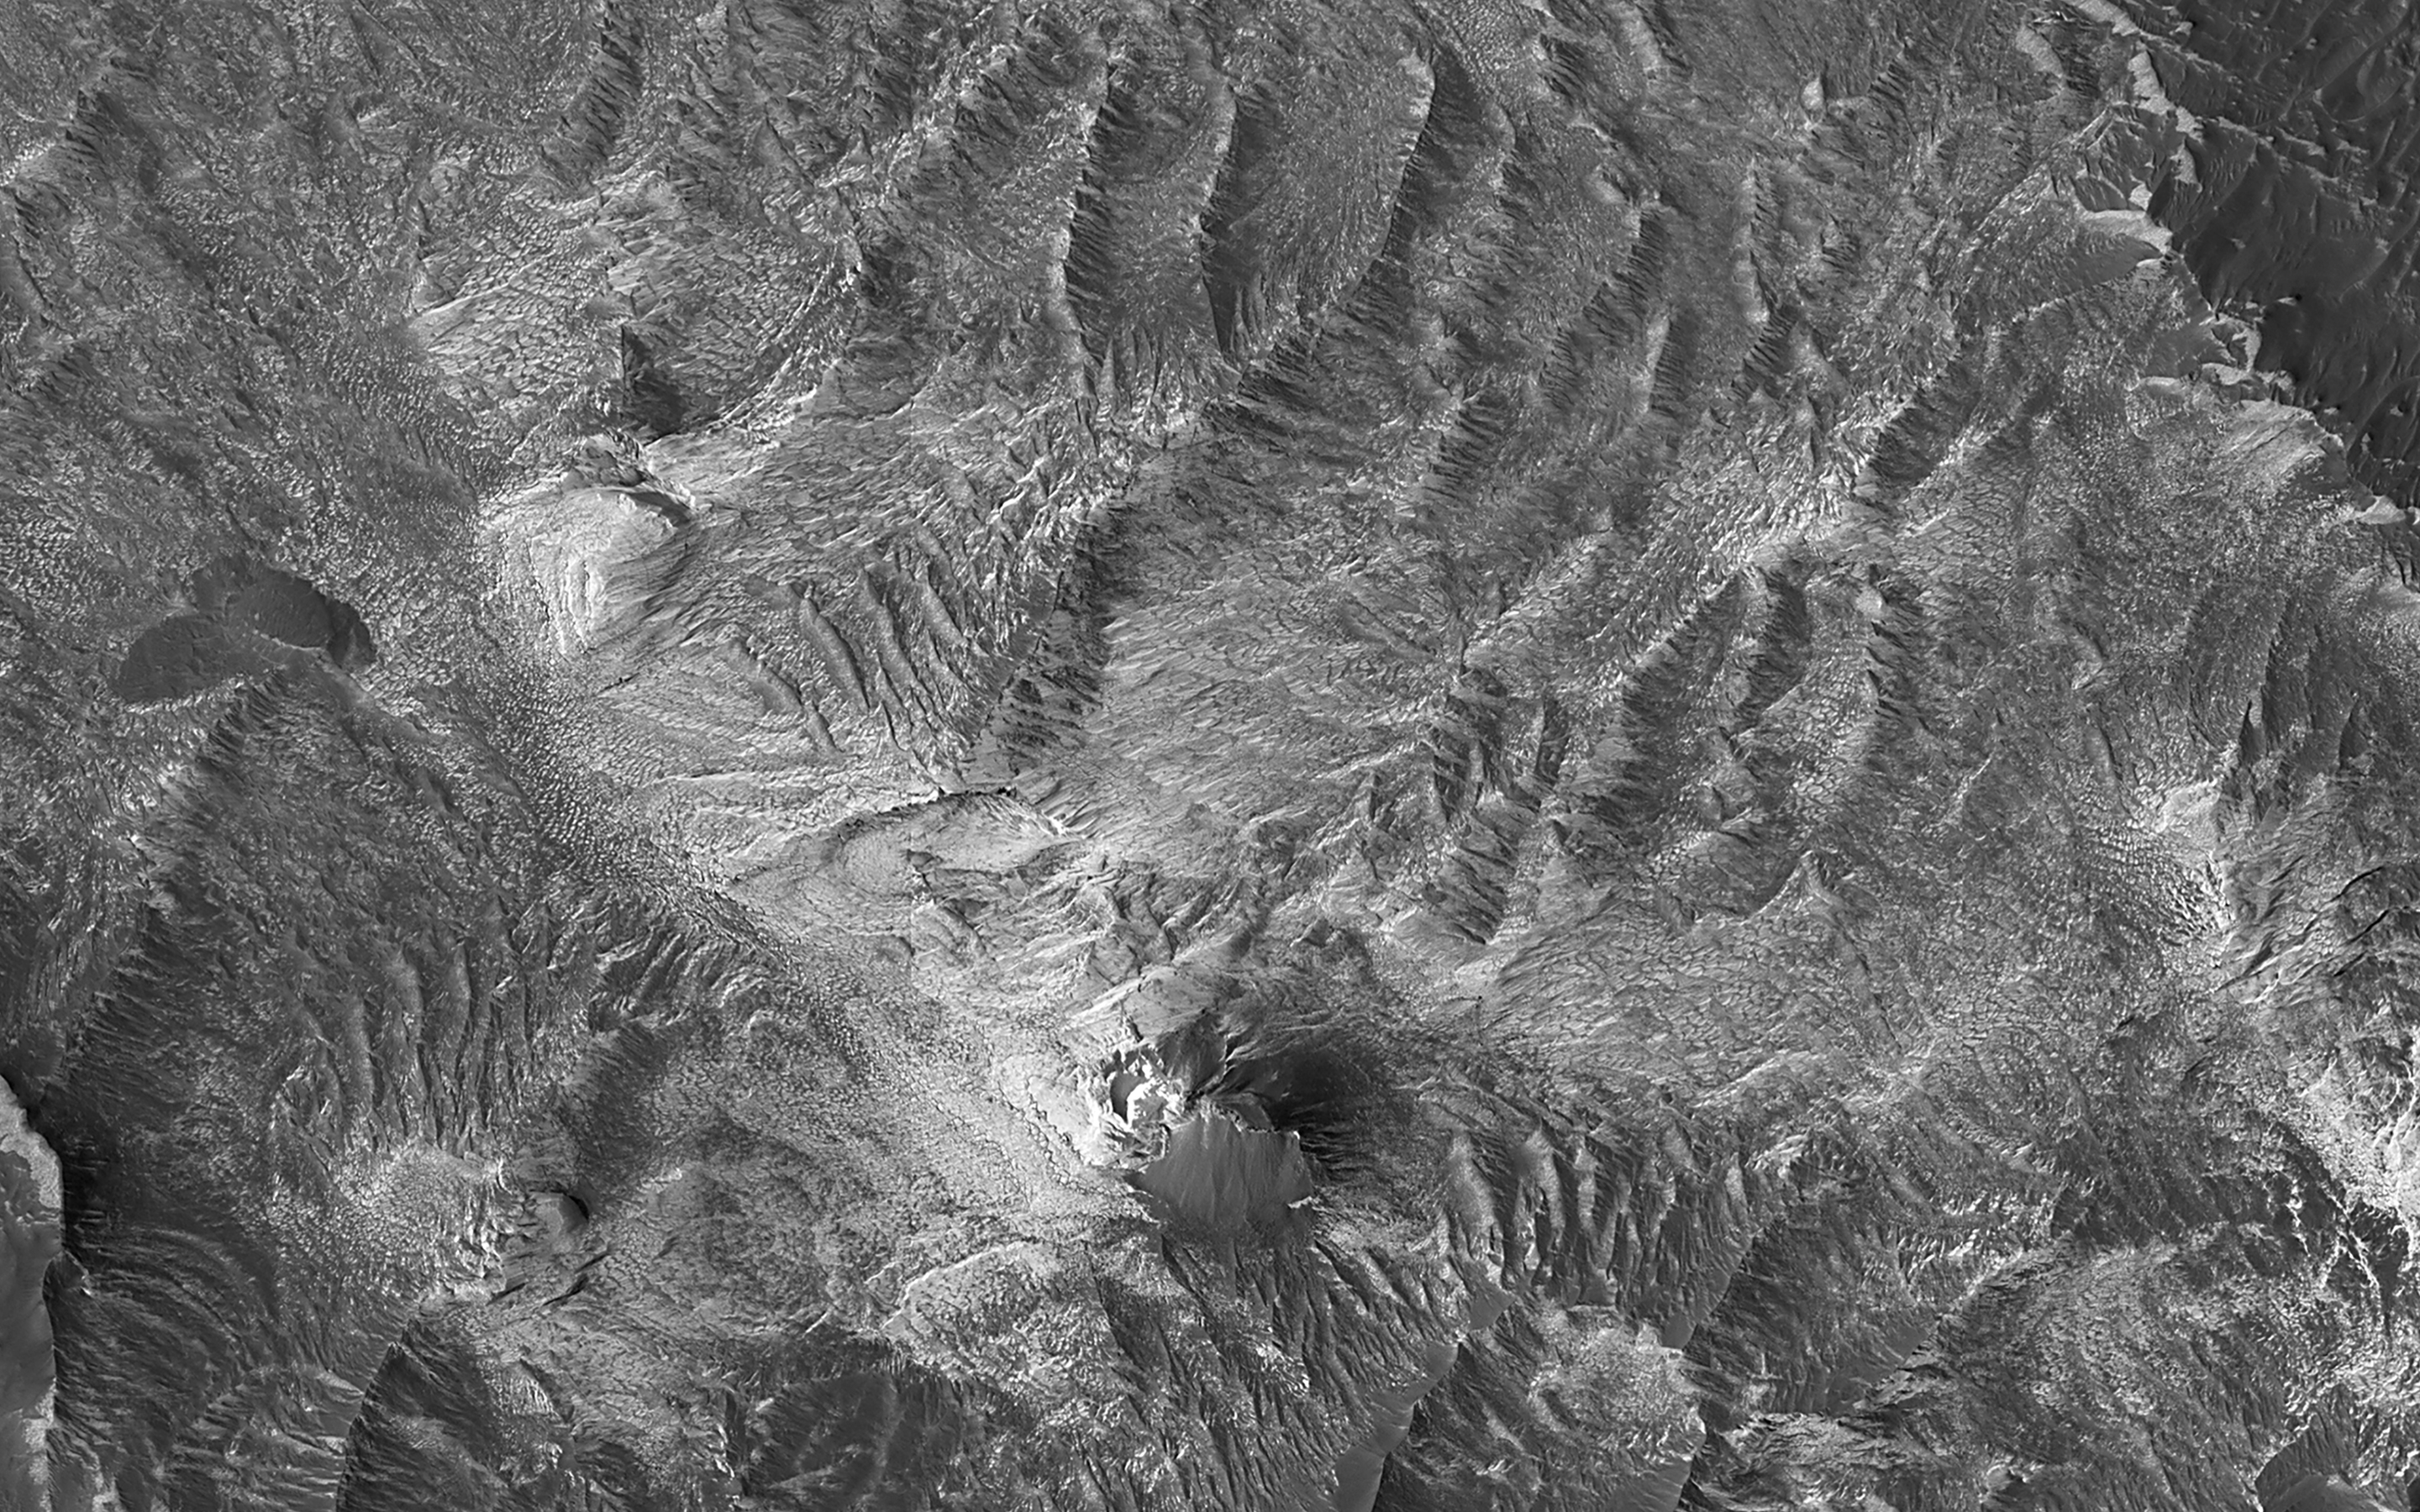

Hydrated Sulfates in Melas Chasma

This image was acquired to get more information about a site where the CRISM instrument detected hydrated sulfates. The bright materials are likely to be sediments rich in the hydrated sulfates, and this image shows that most of the material is covered by a thin deposit of dark material, perhaps sand.

We also see streamlined patterns that suggest fluvial processes were involved in depositing or eroding the sulfate-rich sediments.

The map is projected here at a scale of 50 centimeters (19.7 inches) per pixel. (The original image scale is 53.2 centimeters [20.9 inches] per pixel [with 2 x 2 binning]; objects on the order of 160 centimeters [63.0 inches] across are resolved.) North is up.

This is a stereo pair with ESP_082990_1670.

The University of Arizona, in Tucson, operates HiRISE, which was built by Ball Aerospace & Technologies Corp., in Boulder, Colorado. NASA’s Jet Propulsion Laboratory, a division of Caltech in Pasadena, California, manages the Mars Reconnaissance Orbiter Project for NASA’s Science Mission Directorate, Washington.

Credit: NASA/JPL-Caltech/University of Arizona